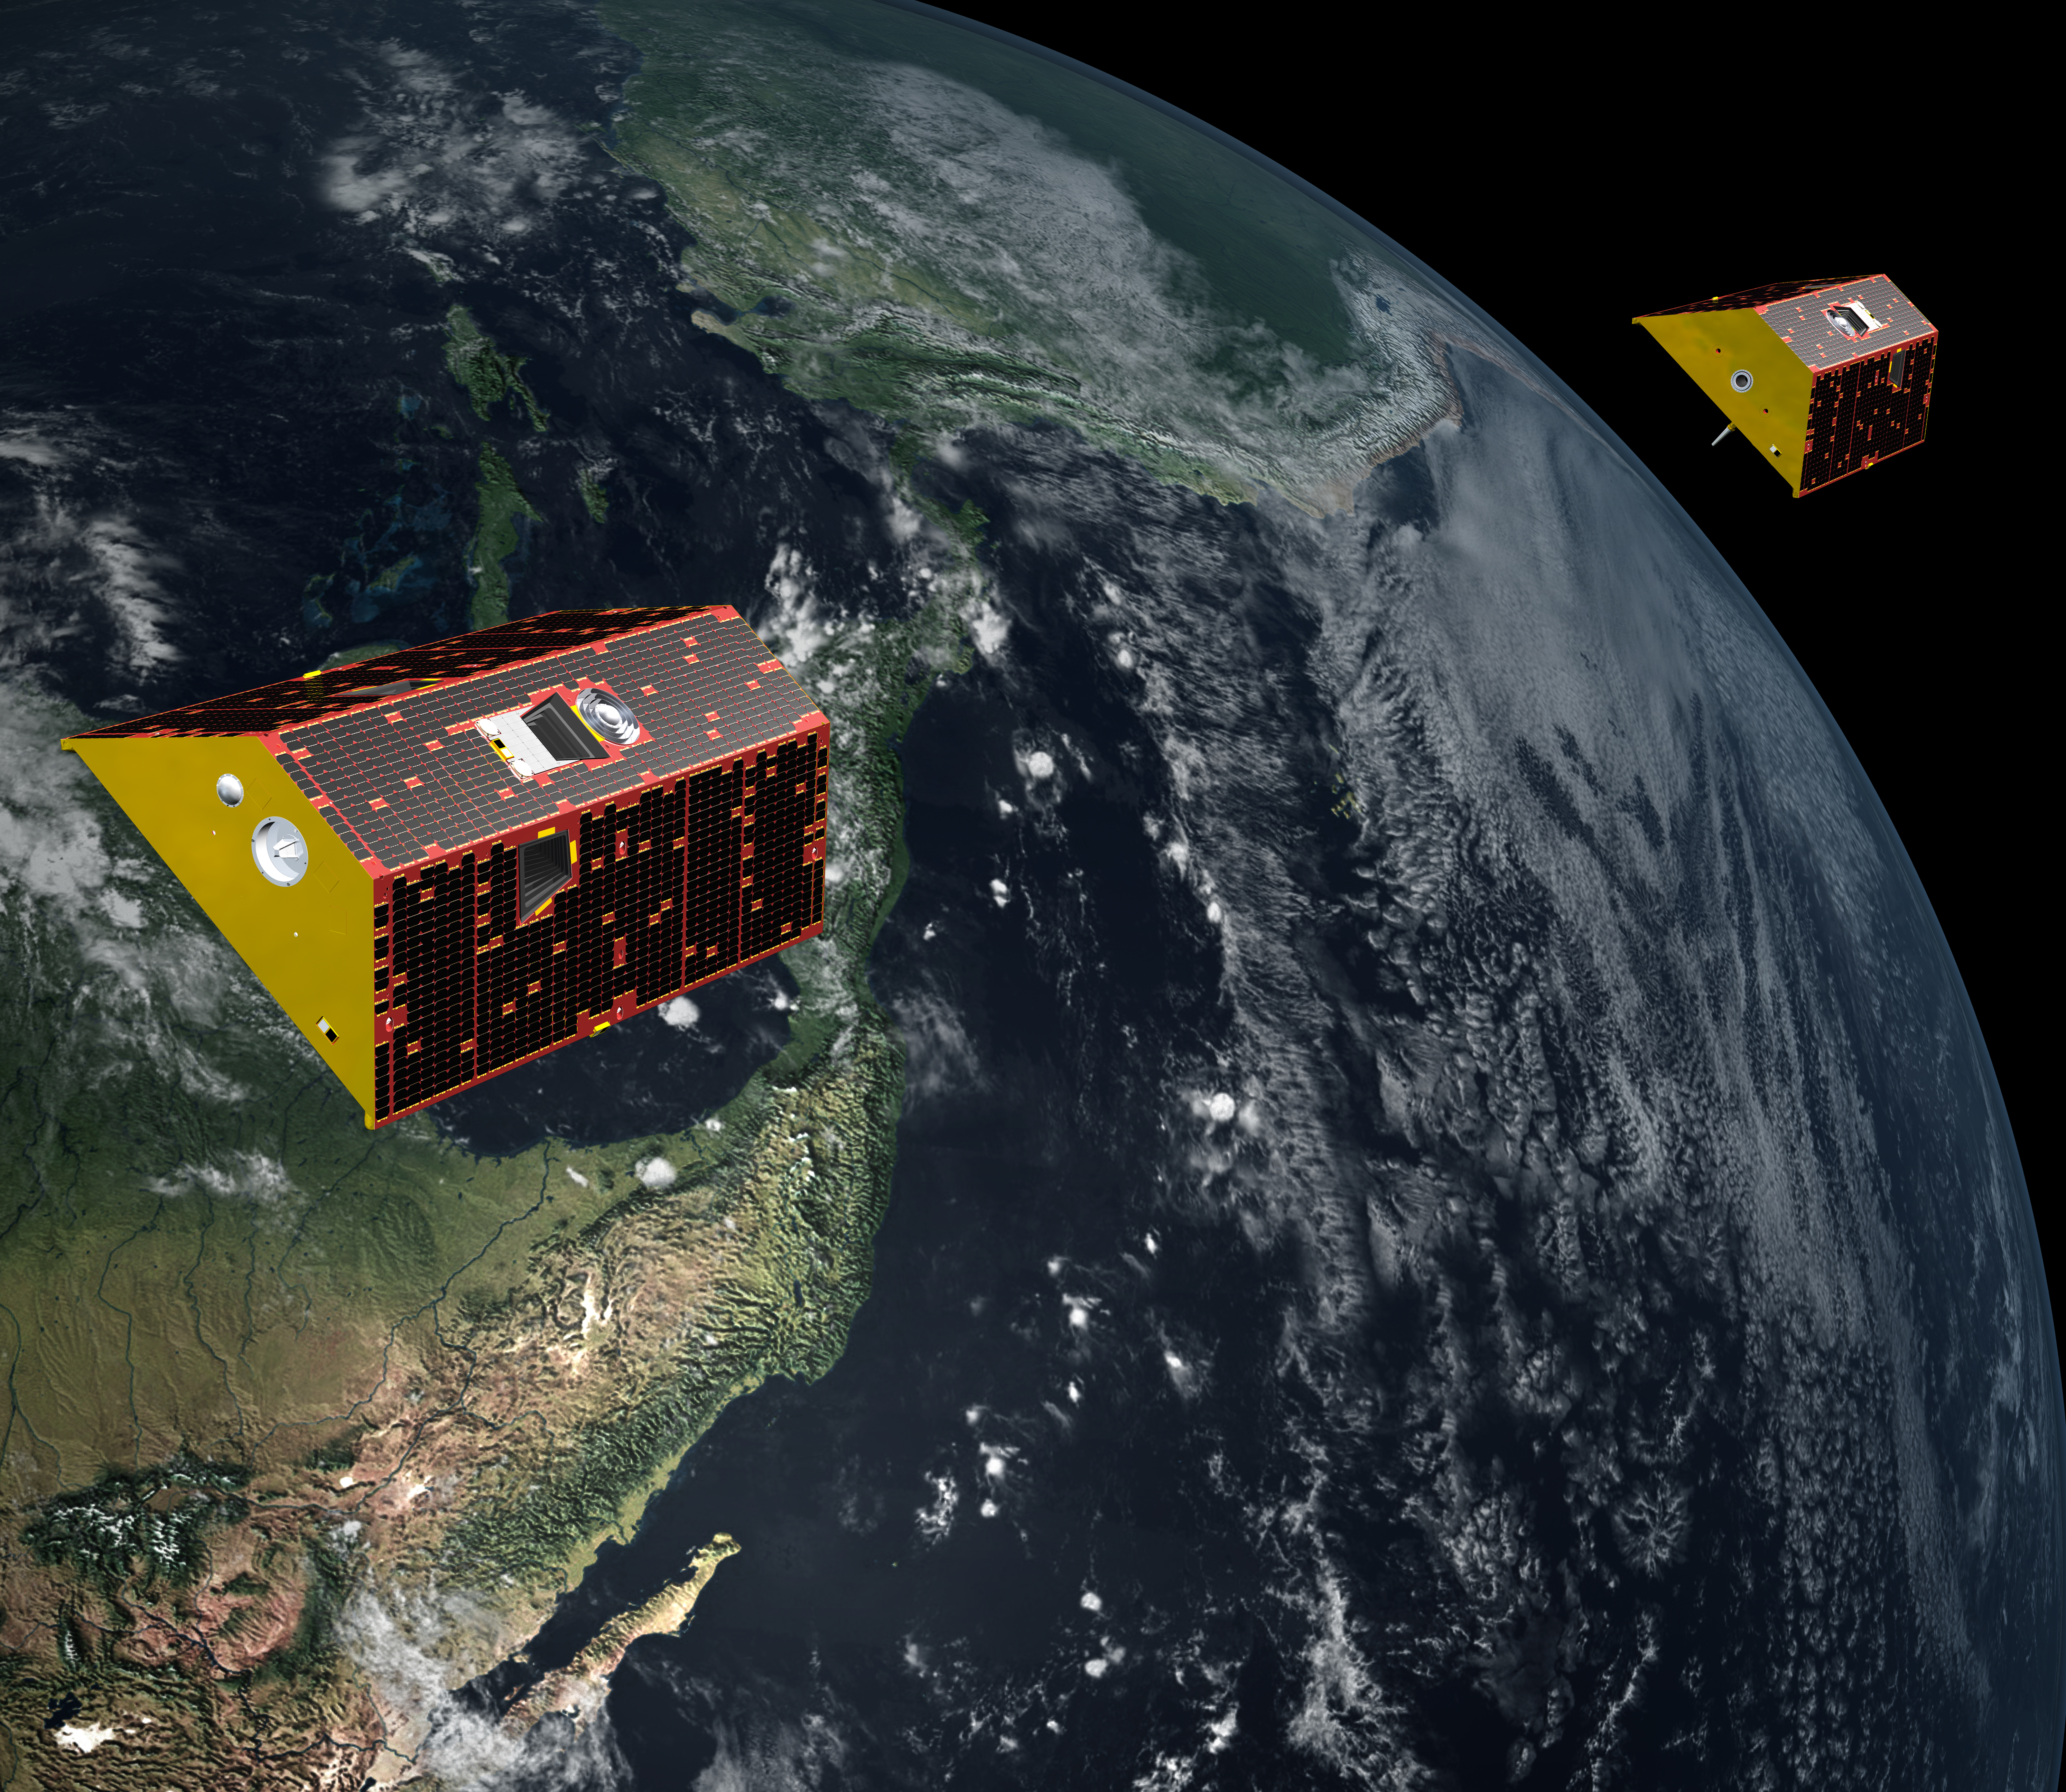

GRACE Follow-On Satellites (Artist’s Concept)

Illustration of the twin spacecraft of the NASA/German Research Centre for Geosciences (GFZ) Gravity Recovery and Climate Experiment Follow-On (GRACE-FO) mission. GRACE-FO will continue tracking the evolution of Earth’s water cycle by monitoring changes in the distribution of mass on Earth.

GRACE-FO continues a successful partnership between NASA and Germany’s GFZ, with participation by the German Aerospace Center (DLR). JPL manages the mission for NASA’s Science Mission Directorate in Washington.

Credit: NASA/JPL-Caltech